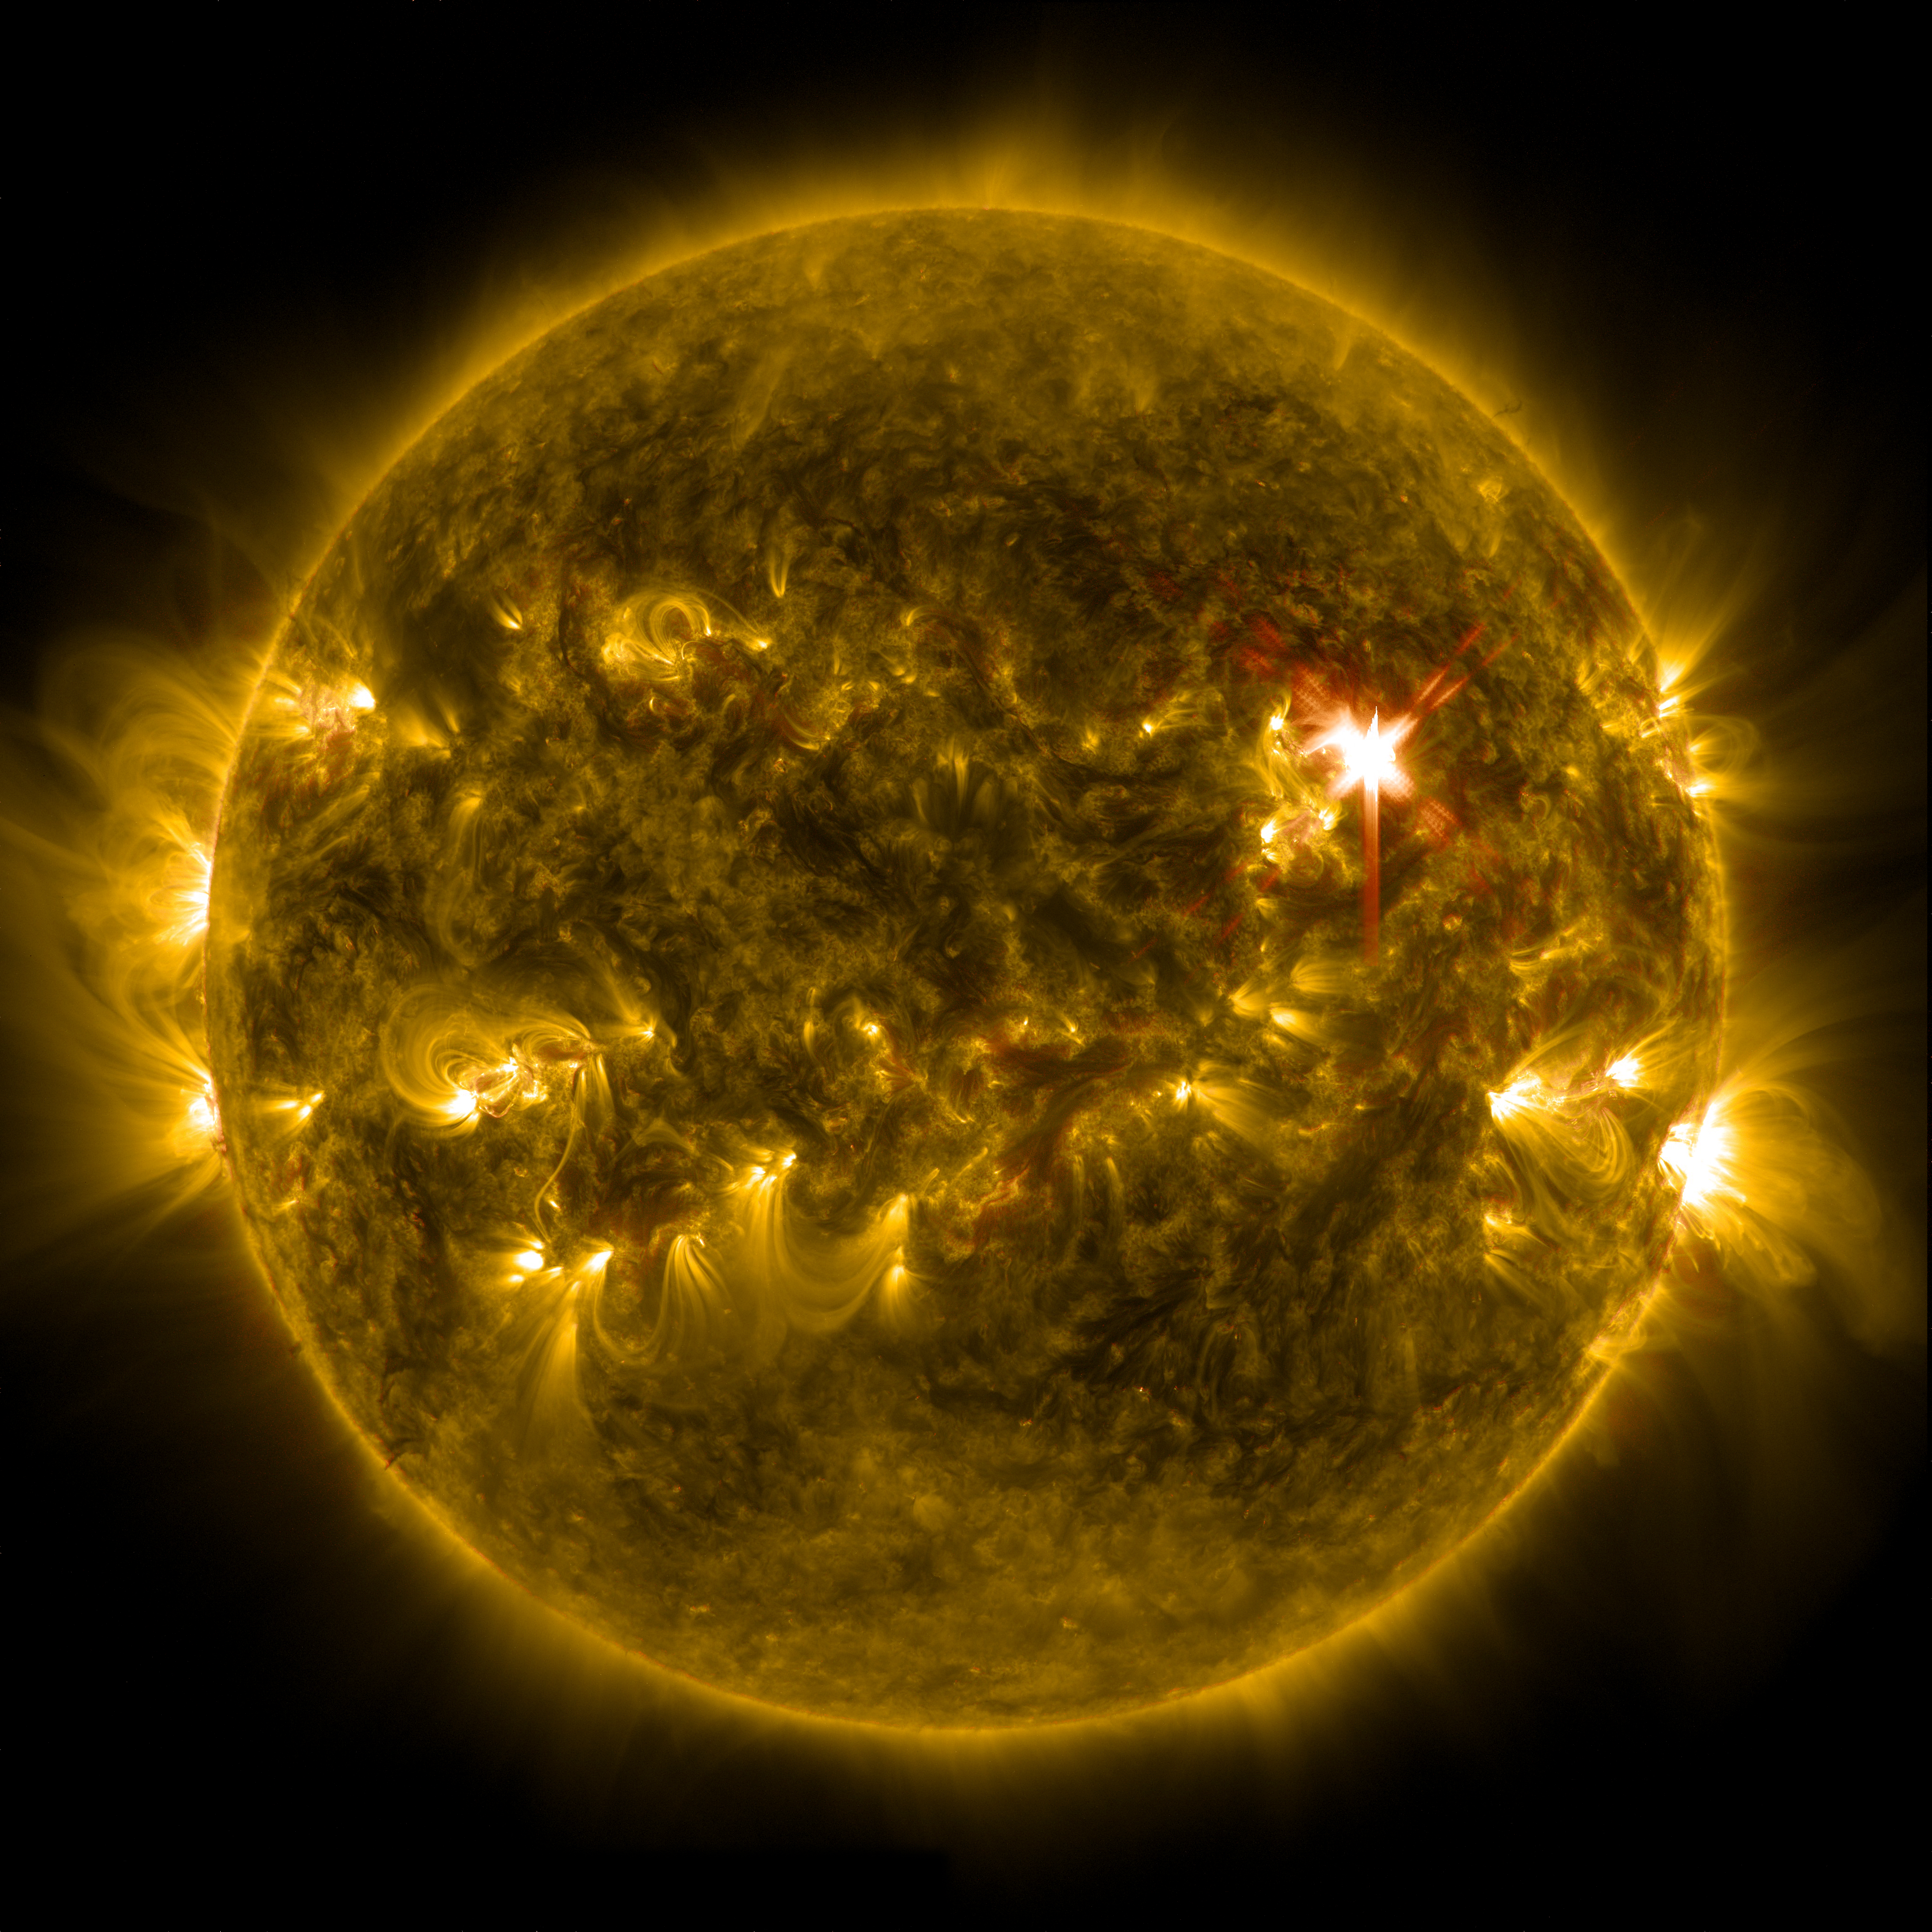

X-class Solar Flare on March 29, 2014

Extreme ultraviolet light streams out of an X-class solar flare as seen in this image captured on March 29, 2014, by NASA's Solar Dynamics Observatory. This image blends two wavelengths of light: 304 and 171 Angstroms, which help scientists observe the lower levels of the sun's atmosphere. More info: The sun emitted a significant solar flare, peaking at 1:48 p.m. EDT March 29, 2014, and NASA's Solar Dynamics Observatory captured images of the event. Solar flares are powerful bursts of radiation. Harmful radiation from a flare cannot pass through Earth's atmosphere to physically affect humans on the ground, however -- when intense enough -- they can disturb the atmosphere in the layer where GPS and communications signals travel. To see how this event impacted Earth, please visit NOAA's Space Weather Prediction Center at spaceweather.gov, the U.S. government's official source for space weather forecasts, alerts, watches and warnings. This flare is classified as an X.1-class flare. X-class denotes the most intense flares, while the number provides more information about its strength. An X2 is twice as intense as an X1, an X3 is three times as intense, etc.

Credit: NASA/SDO